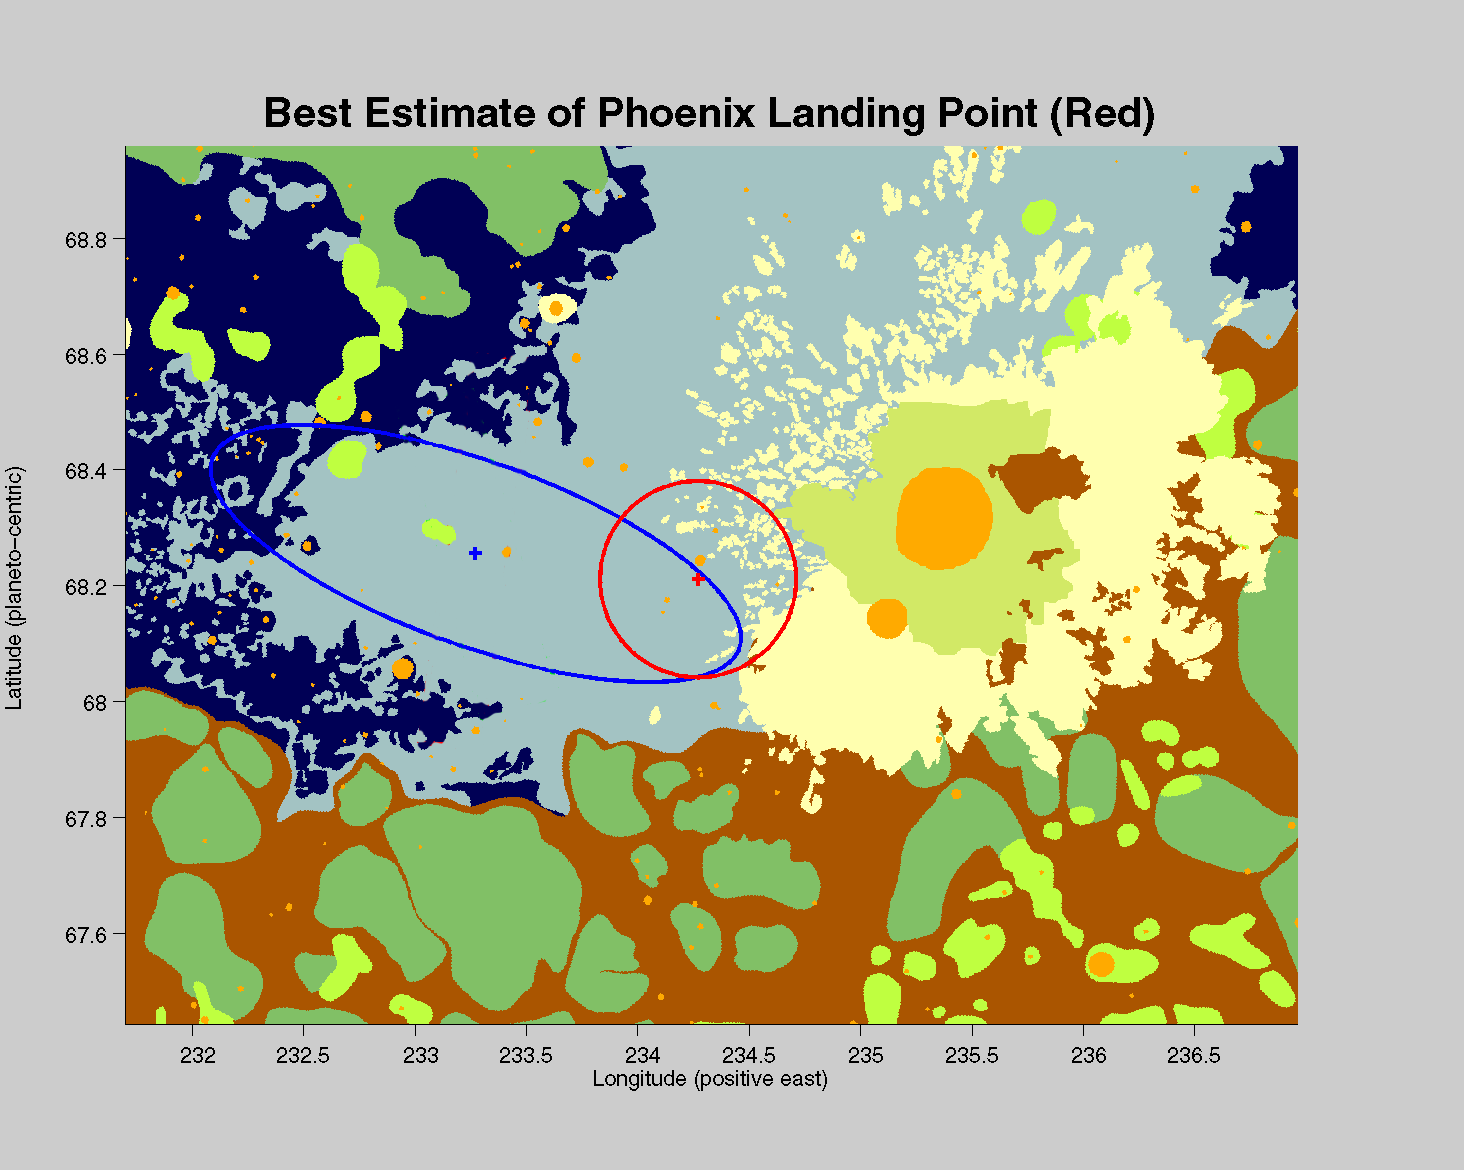

Phoenix’s New Neighborhood

The center of the red circle on this map shows where NASA’s Phoenix Mars Lander eased down to the surface of Mars, at approximately 68 degrees north latitude, 234 degrees east longitude. Before Phoenix landed, engineers had predicted it would land within the blue ellipse.

Phoenix touched down on the Red Planet at 4:53 p.m. Pacific Time (7:53 p.m. Eastern Time), May 25, 2008, in an arctic region called Vastitas Borealis.

The map shows a color-coded interpretation of geomorphic units—categories based on the surface textures and contours. The geomorphic mapping is overlaid on a shaded relief map based on data from the Mars Orbiter Laser Altimeter on NASA’s Mars Global Surveyor orbiter.

The Phoenix Mission is led by the University of Arizona, Tucson, on behalf of NASA. Project management of the mission is by NASA’s Jet Propulsion Laboratory, Pasadena, Calif. Spacecraft development is by Lockheed Martin Space Systems, Denver.

Photojournal Note: As planned, the Phoenix lander, which landed May 25, 2008 23:53 UTC, ended communications in November 2008, about six months after landing, when its solar panels ceased operating in the dark Martian winter.

Credit: NASA/JPL-Caltech/Washington Univ. St. Louis/JHUAPL/Univ. of Arizona